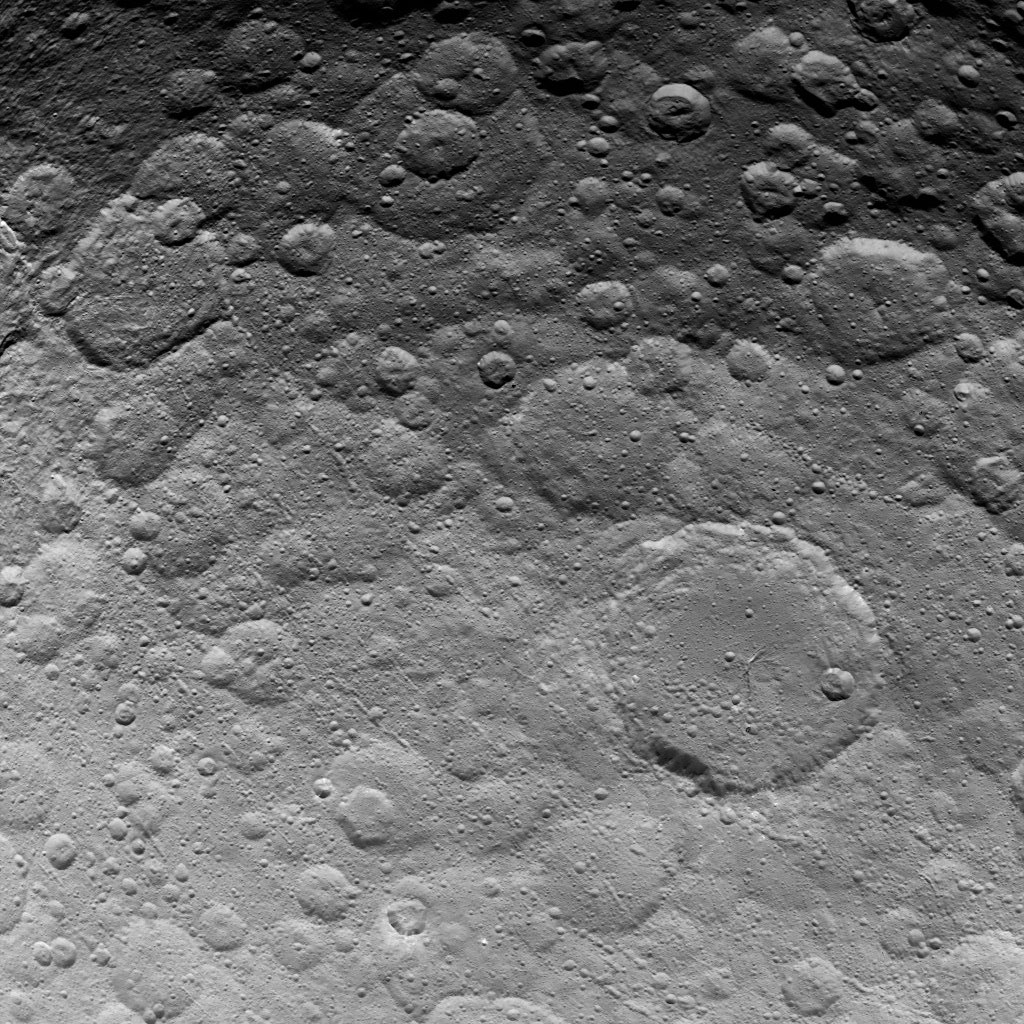

Dawn Survey Orbit Image 37

This image, taken by NASA’s Dawn spacecraft, shows a portion of the northern hemisphere on dwarf planet Ceres from an altitude of 2,700 miles (4,400 kilometers). The image, with a resolution of 1,400 feet (410 meters) per pixel, was taken on June 24, 2015. The largest crater in this image, in the lower right quadrant, is called Ezinu. It is 75 miles (120 kilometers) across.

Dawn’s mission is managed by JPL for NASA’s Science Mission Directorate in Washington. Dawn is a project of the directorate’s Discovery Program, managed by NASA’s Marshall Space Flight Center in Huntsville, Alabama. UCLA is responsible for overall Dawn mission science. Orbital ATK, Inc., in Dulles, Virginia, designed and built the spacecraft. The German Aerospace Center, the Max Planck Institute for Solar System Research, the Italian Space Agency and the Italian National Astrophysical Institute are international partners on the mission team.

Credit: NASA/JPL-Caltech/UCLA/MPS/DLR/IDA